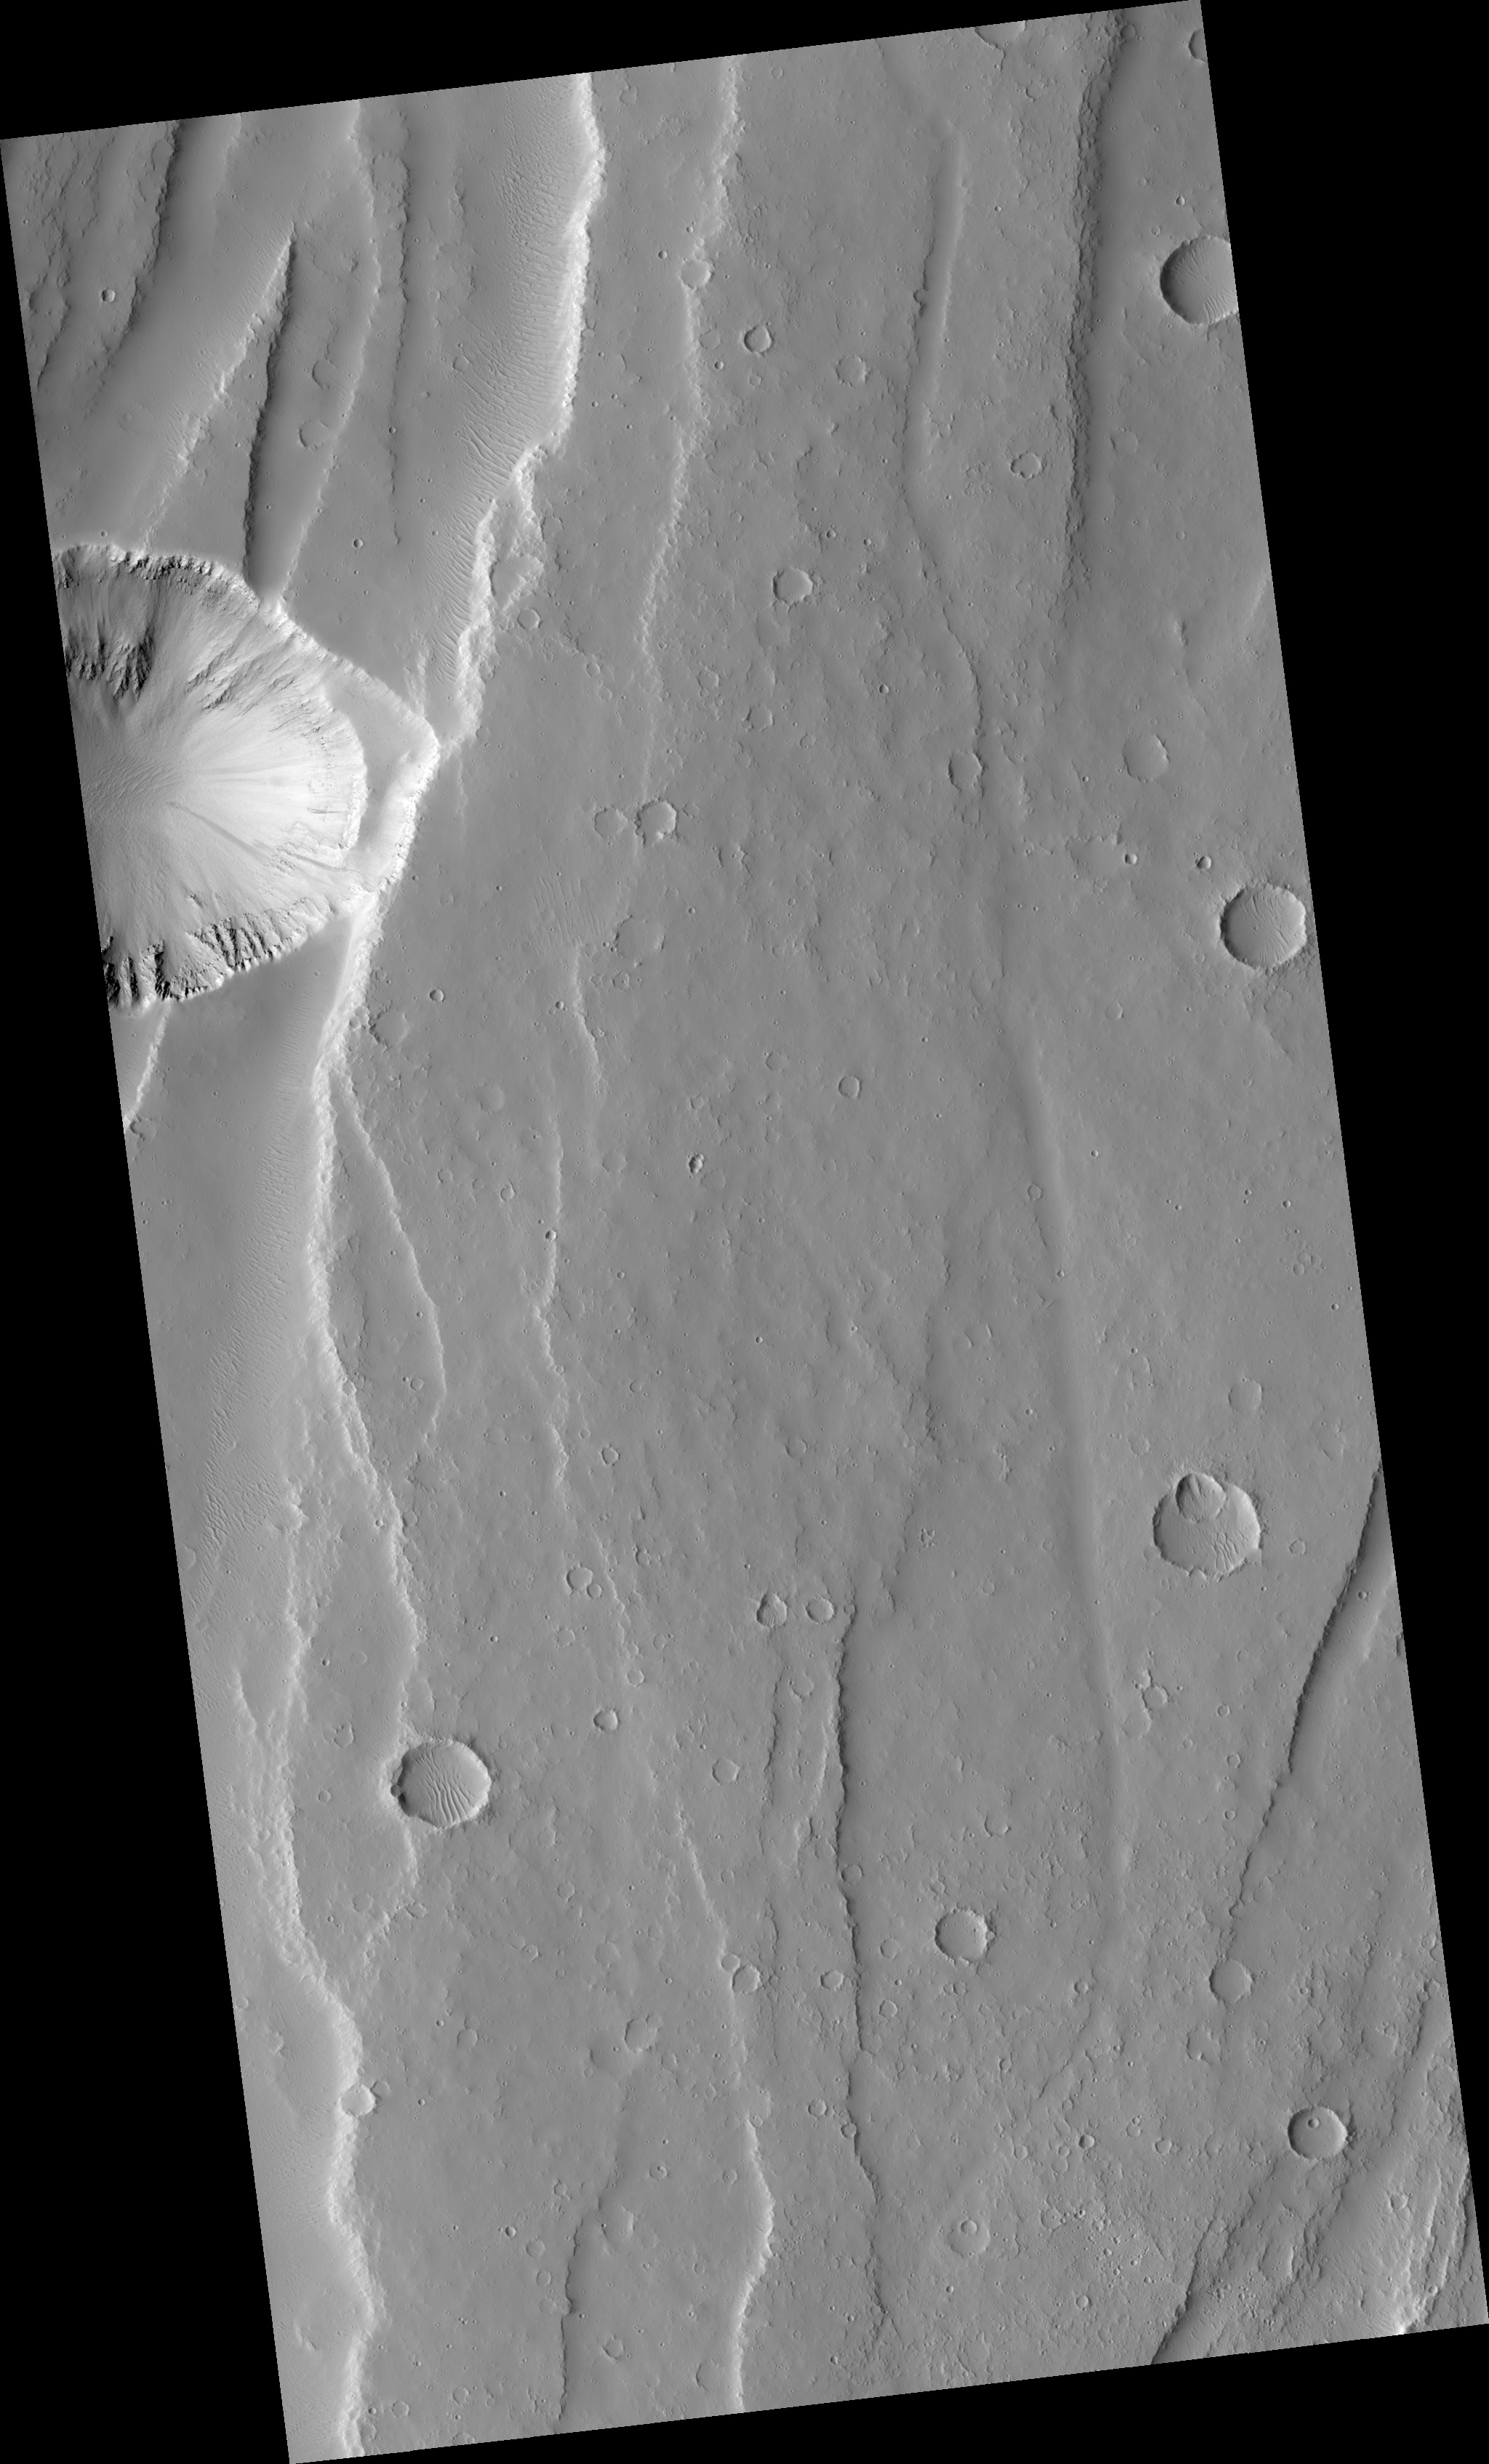

Fuzzy Faulted Plains

This HiRISE image (PSP_001840_2000) samples the plains between the large shelf volcanoes in the Tharsis region of Mars.

The long scarps in the area have been formed by faults as the ground was pulled apart. The large circular depression on the edge of the image is a giant collapse pit that appears to be related to the opening up of crust.

If you look at this image carefully, much of the plains appears blurry, as if the picture was out of focus. But HiRISE remains in perfect focus and it is Mars that is actually this blurry. Soft wind-blown dust mutes all the features in the area to create this effect.

Observation Toolbox
Acquisition date: 12 December 2006
Local Mars time: 3:33 PM
Degrees latitude (centered): 19.9°
Degrees longitude (East): 251.4°
Range to target site: 276.6 km (172.9 miles)
Original image scale range: 27.7 cm/pixel (with 1 x 1 binning) so objects ~83 cm across are resolved
Map-projected scale: 25 cm/pixel and north is up
Map-projection: EQUIRECTANGULAR
Emission angle: 2.9°
Phase angle: 48.9°
Solar incidence angle: 52°, with the Sun about 38° above the horizon
Solar longitude: 152.0°, Northern Summer

NASA’s Jet Propulsion Laboratory, a division of the California Institute of Technology in Pasadena, manages the Mars Reconnaissance Orbiter for NASA’s Science Mission Directorate, Washington. Lockheed Martin Space Systems, Denver, is the prime contractor for the project and built the spacecraft. The High Resolution Imaging Science Experiment is operated by the University of Arizona, Tucson, and the instrument was built by Ball Aerospace and Technology Corp., Boulder, Colo.

Credit: NASA/JPL/University of Arizona